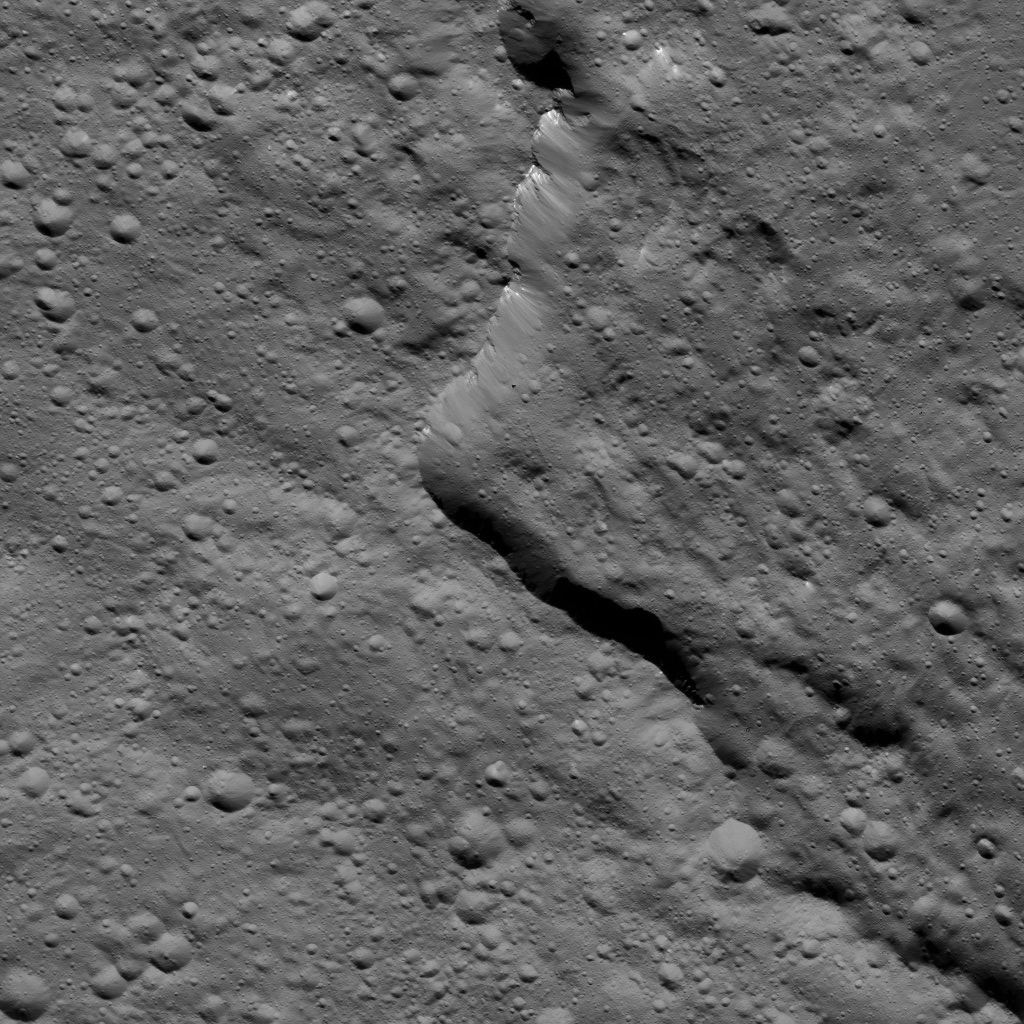

Dawn LAMO Image 161

This view from NASA’s Dawn spacecraft shows the southern rim of Gaue Crater on Ceres. Gaue (52 miles, 84 kilometers wide) can be seen from higher altitude in a view obtained earlier in the mission in PIA19633.

Dawn took this image on May 29, 2016, from its low-altitude mapping orbit, at a distance of about 240 miles (385 kilometers) above the surface. The image resolution is 120 feet (35 meters) per pixel.

Dawn’s mission is managed by JPL for NASA’s Science Mission Directorate in Washington. Dawn is a project of the directorate’s Discovery Program, managed by NASA’s Marshall Space Flight Center in Huntsville, Alabama. UCLA is responsible for overall Dawn mission science. Orbital ATK, Inc., in Dulles, Virginia, designed and built the spacecraft. The German Aerospace Center, the Max Planck Institute for Solar System Research, the Italian Space Agency and the Italian National Astrophysical Institute are international partners on the mission team.

Credit: NASA/JPL-Caltech/UCLA/MPS/DLR/IDA